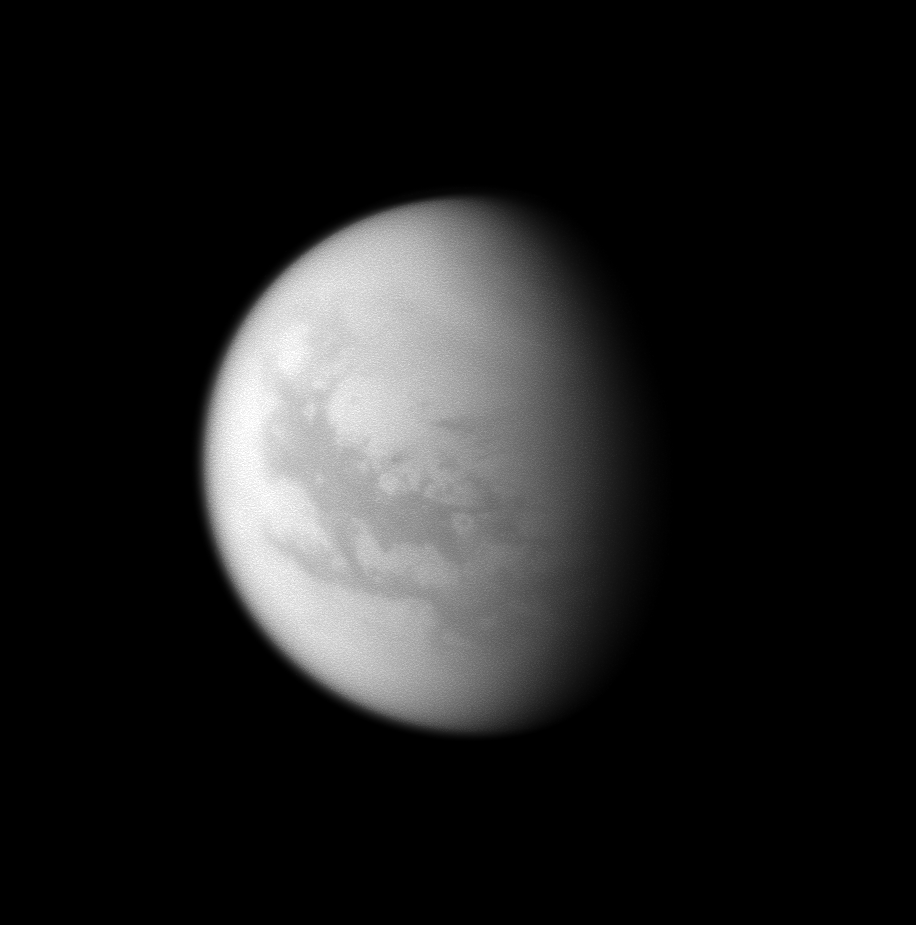

A Titanic Mansion

Fensal, a magnificent mansion in Norse mythology, is home to Bazaruto Facula and Sinlap on Saturn’s largest moon.

Two dark bands stretch across the moon Titan in this image: Fensal north of the equator and Aztlan south of the equator.

The eastern part of Fensal features the white circle of Bazaruto Facula. This bright 215-kilometer (134-mile) wide feature is visible just below the center of the image. Inside it is Sinlap, a dark 80-kilometer (50-mile) wide crater.

This view looks toward the Saturn-facing side of Titan (5150 kilometers, or 3200 miles across). North on Titan is up and rotated 24 degrees to the right.

The image was taken with the Cassini spacecraft narrow-angle camera on Jan. 2, 2009 using a spectral filter sensitive to wavelengths of near-infrared light centered at 938 nanometers. The view was obtained at a distance of approximately 1.7 million kilometers (1.1 million miles) from Titan, and at a Sun-Titan-spacecraft, or phase, angle of 54 degrees. Image scale is 10 kilometers (6 miles) per pixel.

The Cassini-Huygens mission is a cooperative project of NASA, the European Space Agency and the Italian Space Agency. The Jet Propulsion Laboratory, a division of the California Institute of Technology in Pasadena, manages the mission for NASA’s Science Mission Directorate, Washington, D.C. The Cassini orbiter and its two onboard cameras were designed, developed and assembled at JPL. The imaging operations center is based at the Space Science Institute in Boulder, Colo.

Credit: NASA/JPL/Space Science Institute